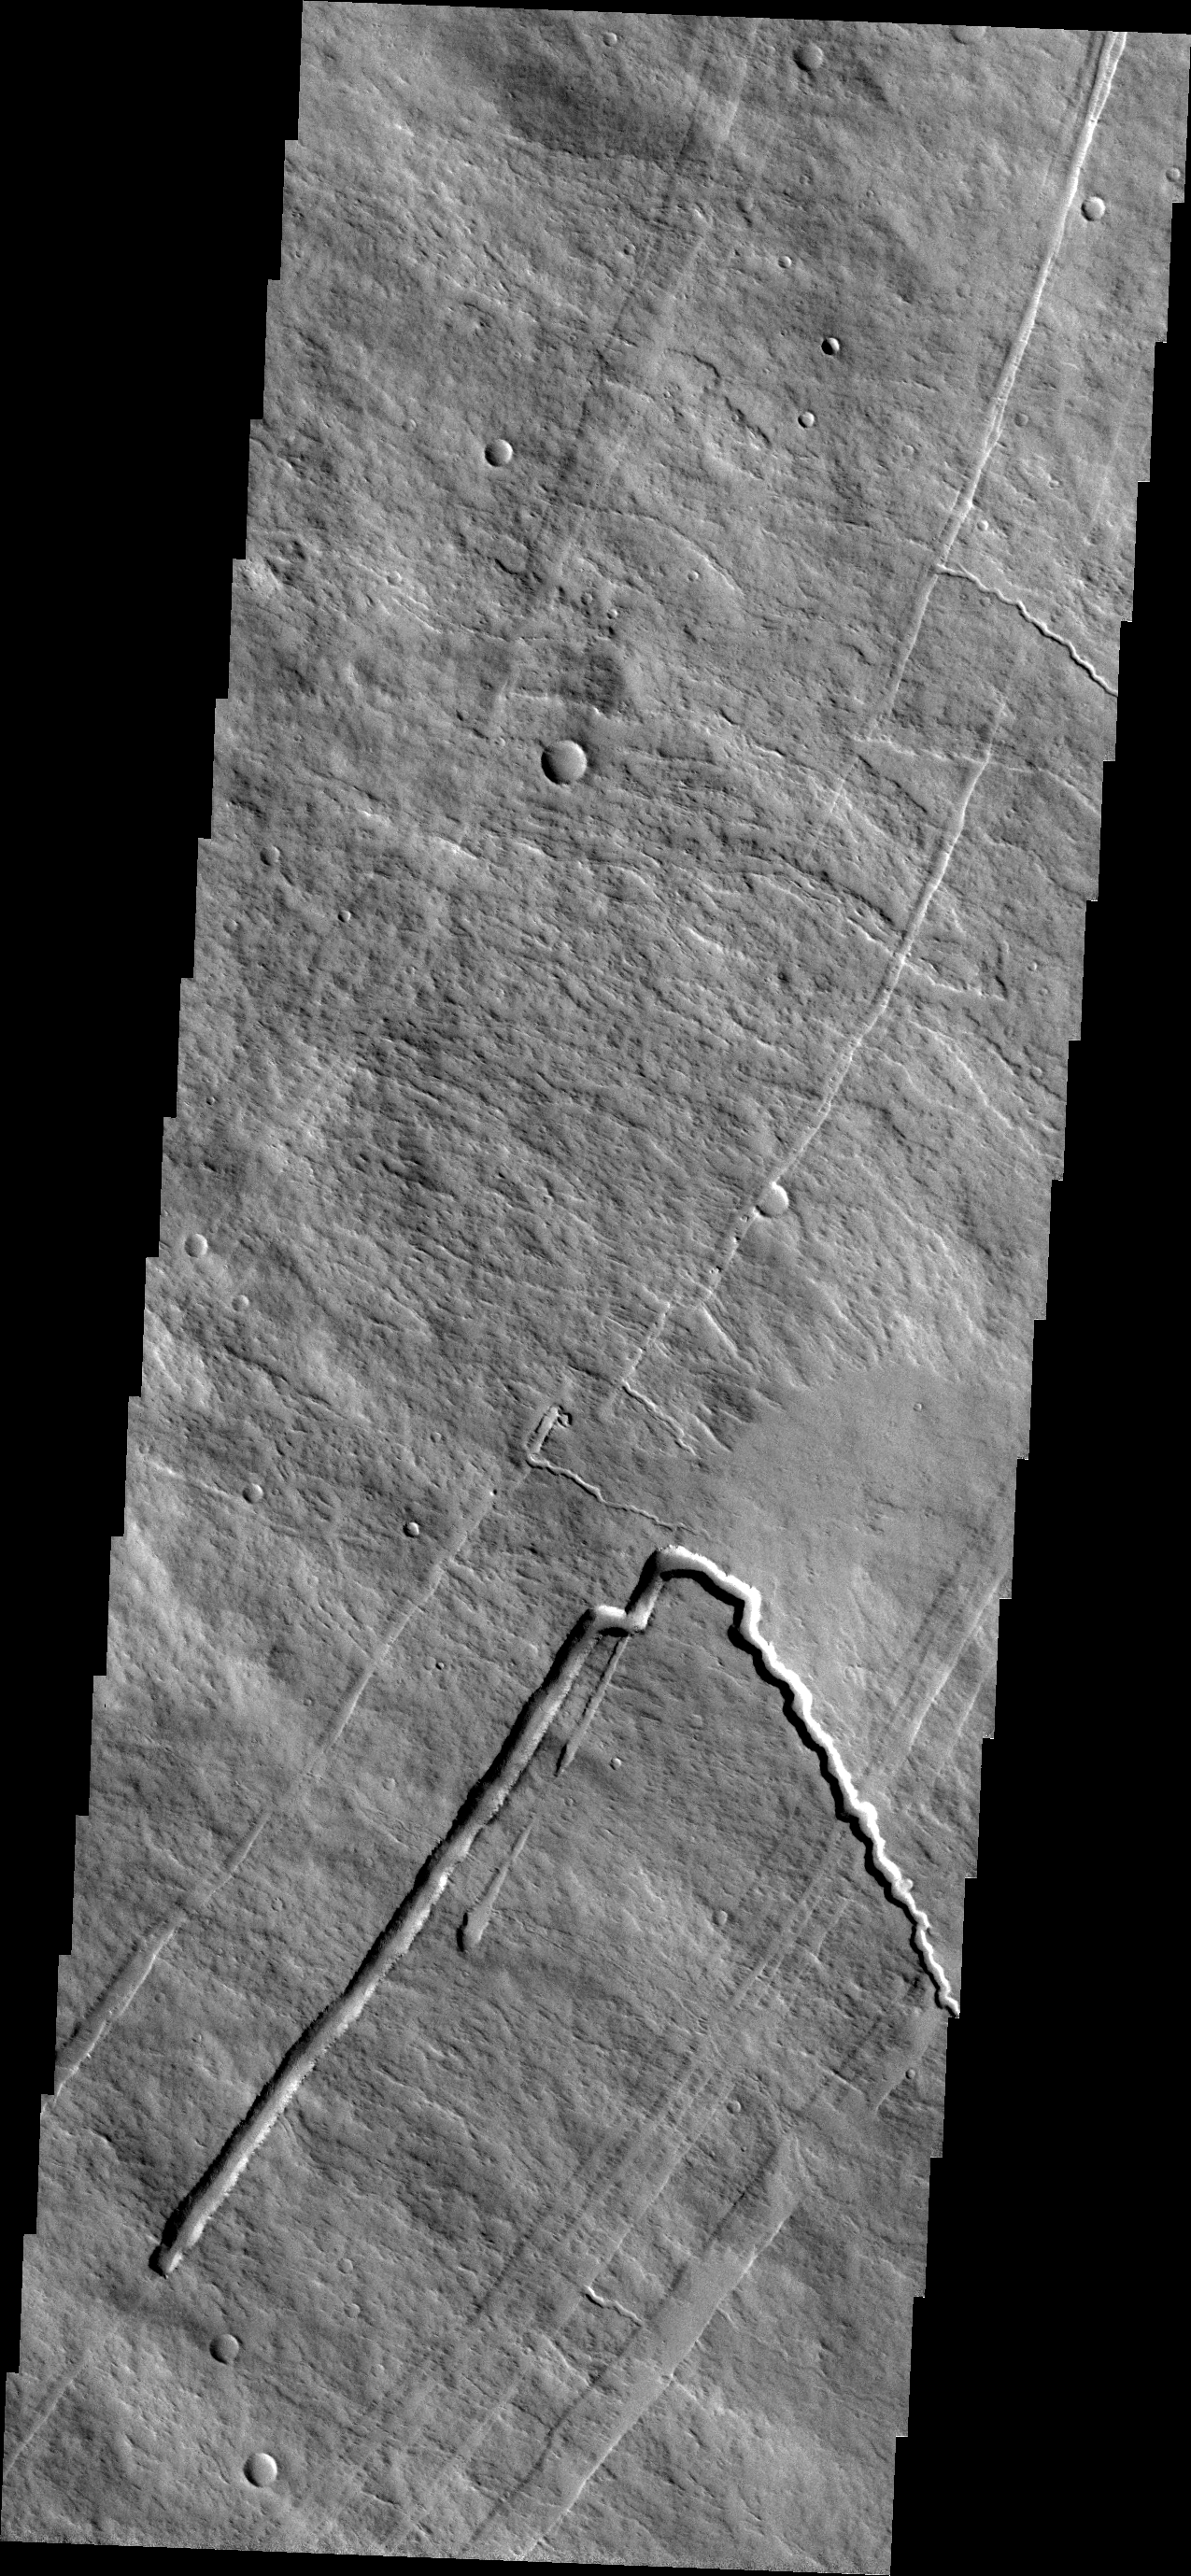

Investigating Mars: Pavonis Mons

This image shows part of the eastern flank of Pavonis Mons. Surface lava flows run down hill from the upper left of the image towards the bottom right. Perpendicular to that trend are several linear features. These are faults that encircle the volcano and also run along the linear trend through the three Tharsis volcanoes. This image shows a collapsed lava tube where a flow followed the trend of a graben and then “turned” to flow down hill. Graben are linear features, so lava flows in them are linear. Where the lava flow is running along the surface of the volcano it has sinuosity just like a river. The mode of formation of a lava tube starts with a surface lava flow. The sides and top of the flow cool faster than the center, eventually forming a solid, non-flowing cover of the still flowing lava. The surface flow may have followed the deeper fault block graben (a lower surface than the surroundings). Once the flow stops there remains the empty space lower than the surroundings, and collapse of the top of the tube starts in small pits which coalesce in the linear features.

Pavonis Mons is one of the three aligned Tharsis Volcanoes. The four Tharsis volcanoes are Ascreaus Mons, Pavonis Mons, Arsia Mons, and Olympus Mars. All four are shield type volcanoes. Shield volcanoes are formed by lava flows originating near or at the summit, building up layers upon layers of lava. The Hawaiian islands on Earth are shield volcanoes. The three aligned volcanoes are located along a topographic rise in the Tharsis region. Along this trend there are increased tectonic features and additional lava flows. Pavonis Mons is the smallest of the four volcanoes, rising 14km above the mean Mars surface level with a width of 375km. It has a complex summit caldera, with the smallest caldera deeper than the larger caldera. Like most shield volcanoes the surface has a low profile. In the case of Pavonis Mons the average slope is only 4 degrees.

The Odyssey spacecraft has spent over 15 years in orbit around Mars, circling the planet more than 69000 times. It holds the record for longest working spacecraft at Mars. THEMIS, the IR/VIS camera system, has collected data for the entire mission and provides images covering all seasons and lighting conditions. Over the years many features of interest have received repeated imaging, building up a suite of images covering the entire feature. From the deepest chasma to the tallest volcano, individual dunes inside craters and dune fields that encircle the north pole, channels carved by water and lava, and a variety of other feature, THEMIS has imaged them all. For the next several months the image of the day will focus on the Tharsis volcanoes, the various chasmata of Valles Marineris, and the major dunes fields. We hope you enjoy these images!

Credit: NASA/JPL-Caltech/ASU